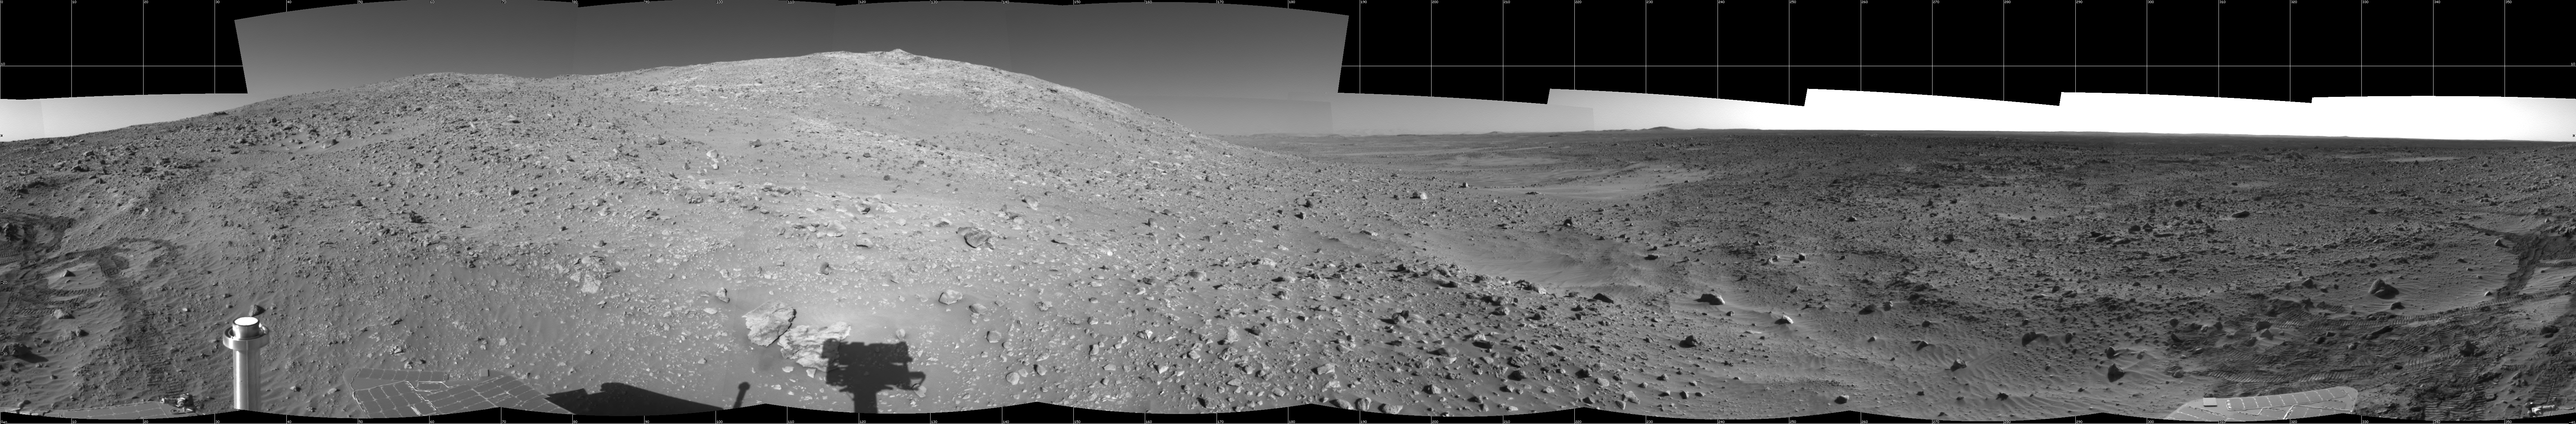

‘Columbia Hills’ at Last!

NASA’s Mars Exploration Rover Spirit took the images that make up this 360-degree panorama with its navigation camera on sol 156 (June 11, 2004). The image highlights Spirit’s arrival at the base of the “Columbia Hills.” Since landing at Gusev Crater, Spirit has put more than 3.4 kilometers (2.1 miles) on its odometer. Much of this can be attributed to the long drives the rover undertook to reach these interesting landforms.

Credit: NASA/JPL